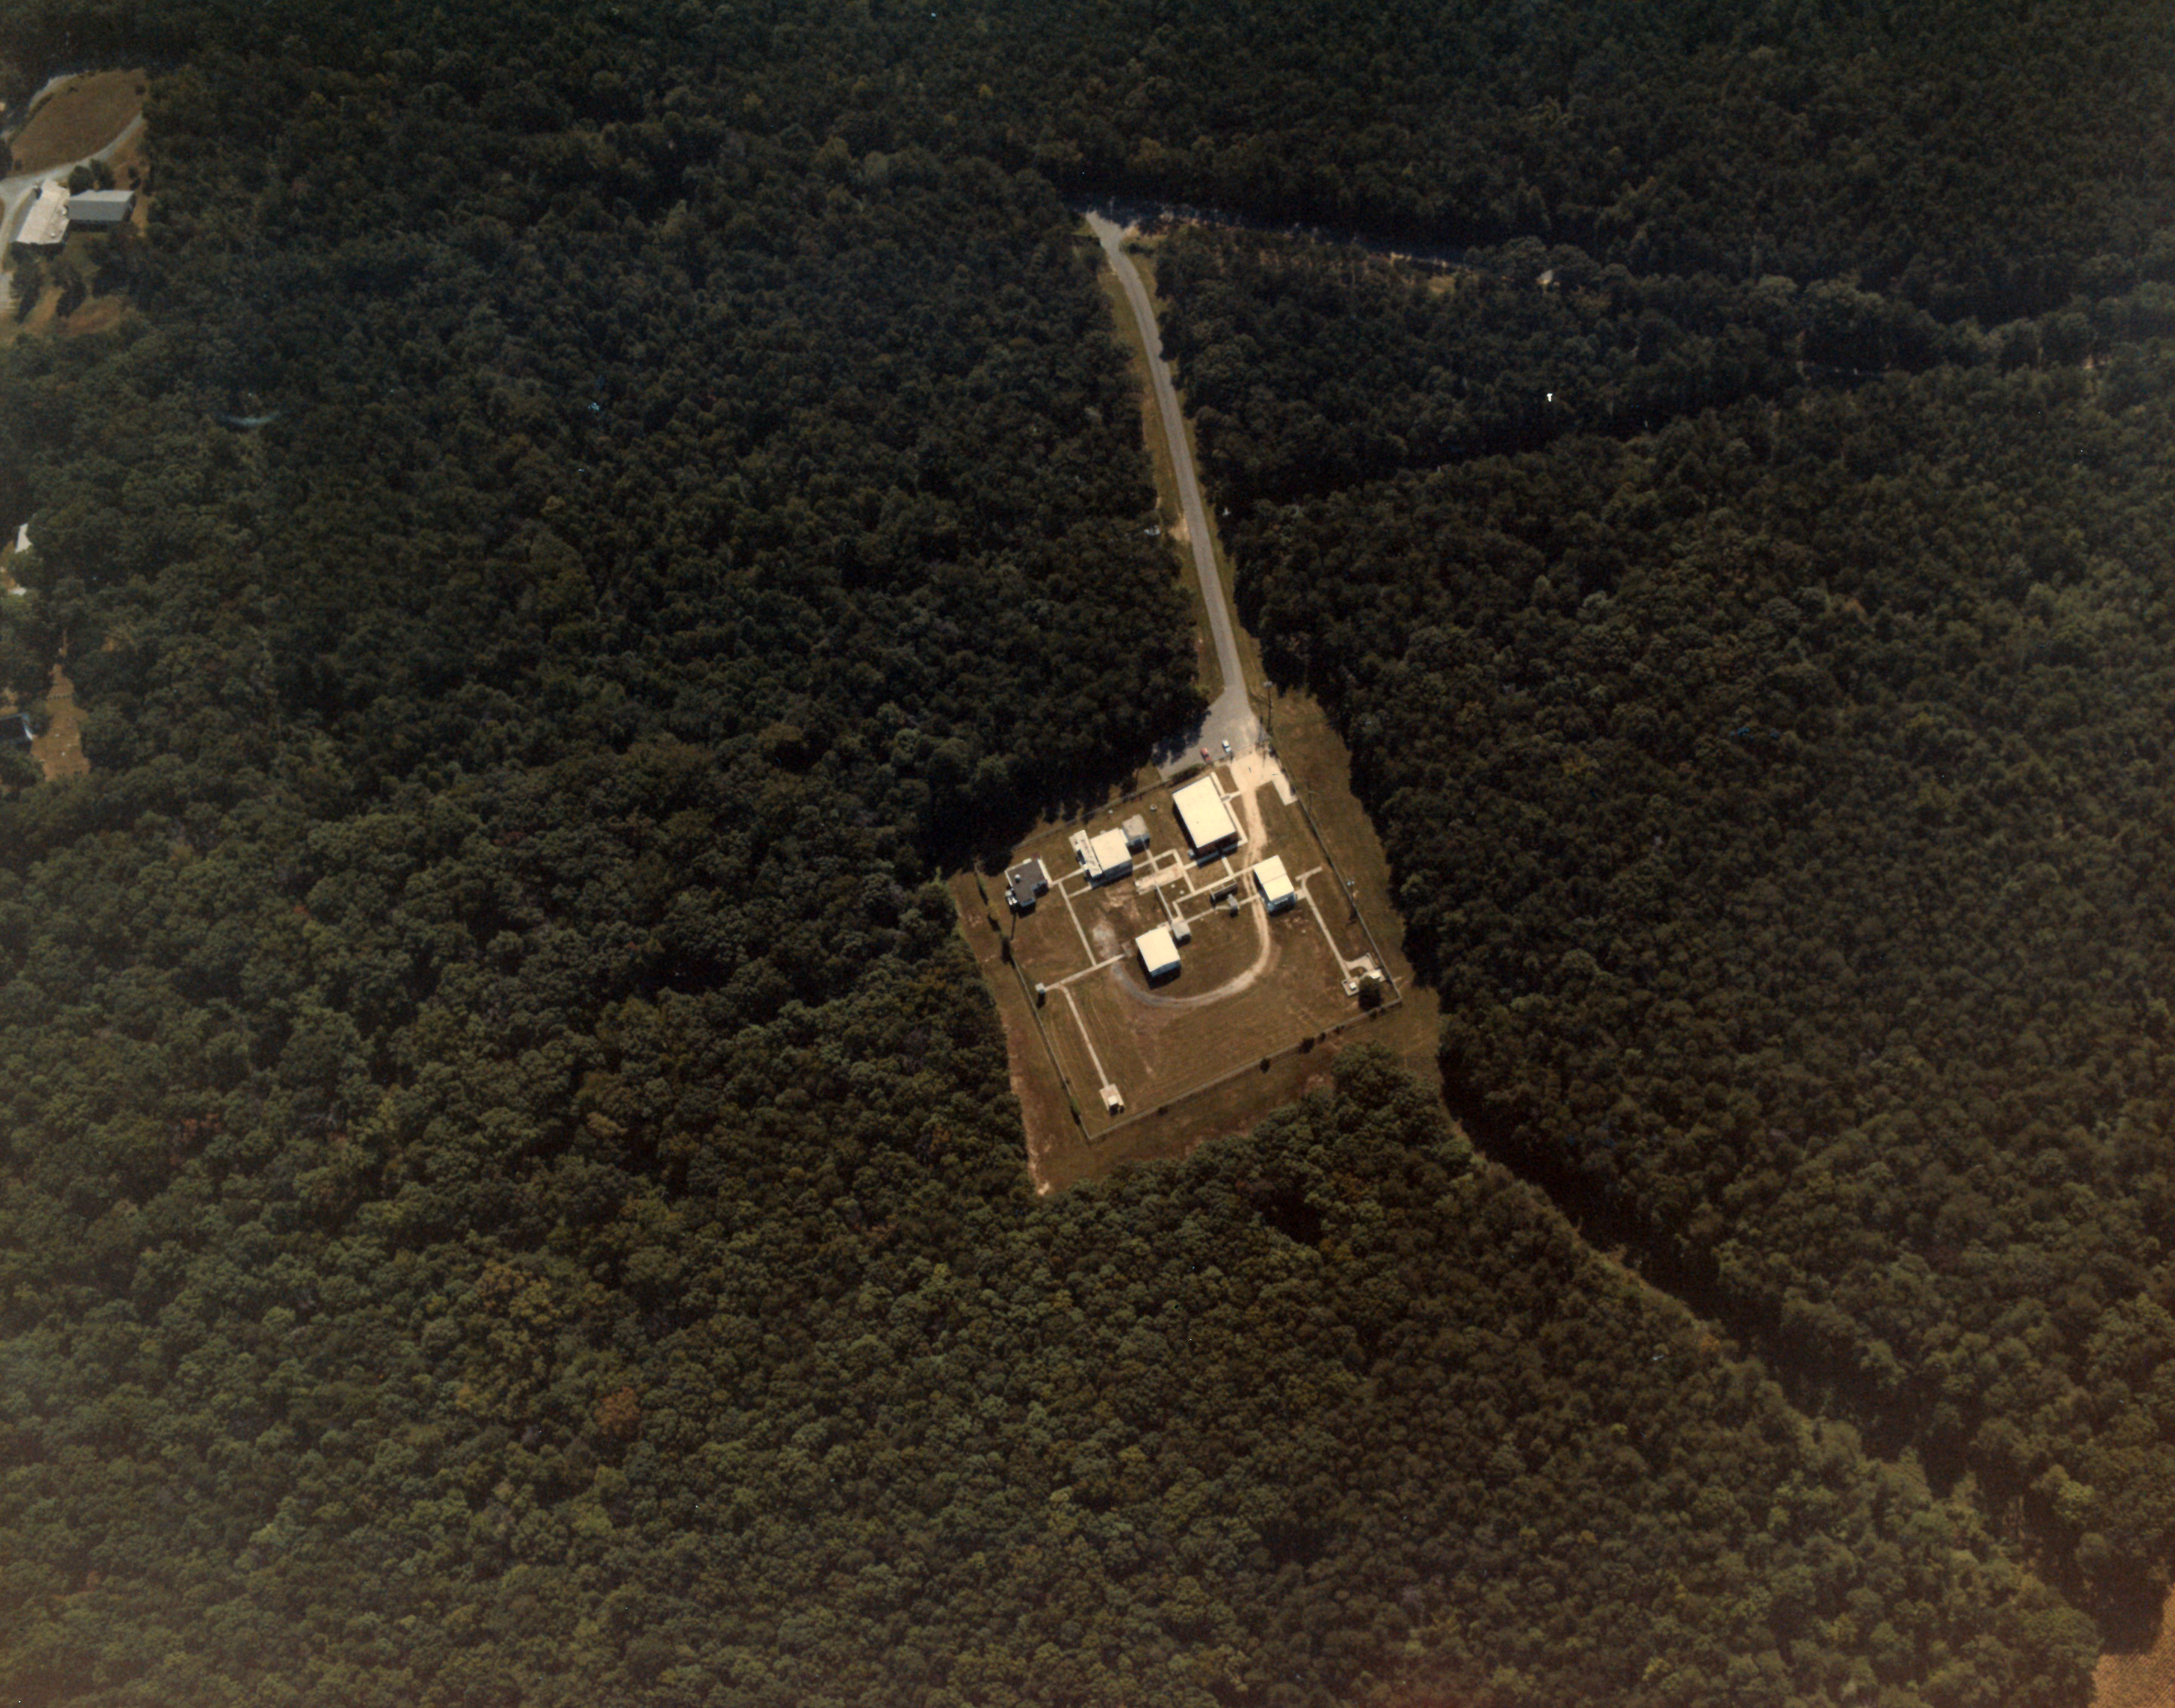

Area 400 at NASA's Goddard Space Flight Center

Aerial photograph from 1984 showing buildings at Area 400, a portion of the campus of NASA's Goddard Space Flight Center in Greenbelt, Md.

Credit: NASA's Wallops Flight Facility